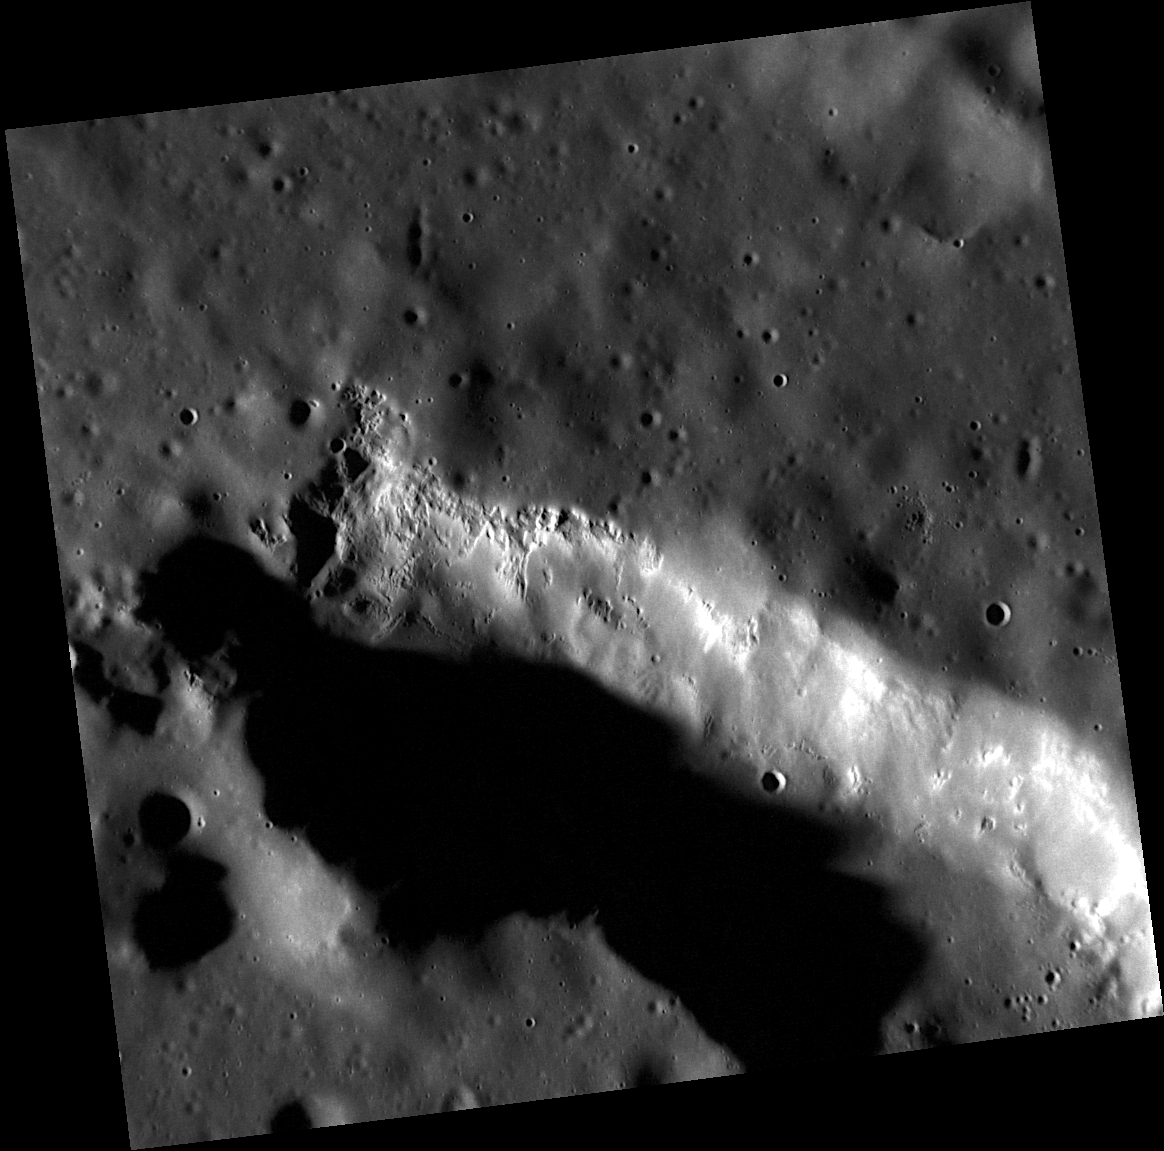

The Pit of Scarlatti

Scarlatti is a peak-ring basin with a diameter of 132 kilometers. Just north of the inner peak ring on the basin’s floor is a large oblong pit, shown here in the highest resolution ever obtained. The large pit may have formed as a volcanic collapse feature, and this high-resolution view shows many hollows located on the pit’s wall. Members of the MESSENGER team are using images like this one to unravel the geologic relationship between Scarlatti’s pit and these newly seen hollows.

This image was acquired as a high-resolution targeted observation. Targeted observations are images of a small area on Mercury’s surface at resolutions much higher than the 250-meter/pixel (820 feet/pixel) morphology base map or the 1-kilometer/pixel (0.6 miles/pixel) color base map. It is not possible to cover all of Mercury’s surface at this high resolution during MESSENGER’s one-year mission, but several areas of high scientific interest are generally imaged in this mode each week.

The MESSENGER spacecraft is the first ever to orbit the planet Mercury, and the spacecraft’s seven scientific instruments and radio science investigation are unraveling the history and evolution of the Solar System’s innermost planet. Visit the Why Mercury? section of this website to learn more about the key science questions that the MESSENGER mission is addressing. During the one-year primary mission, MDIS is scheduled to acquire more than 75,000 images in support of MESSENGER’s science goals.

Date acquired: December 08, 2011
Image Mission Elapsed Time (MET): 231863738
Image ID: 1111610
Instrument: Narrow Angle Camera (NAC) of the Mercury Dual Imaging System (MDIS)
Center Latitude: 41.53°
Center Longitude: 259.1° E
Resolution: 29 meters/pixel
Scale: This image is approximately 30 kilometers (19 miles) across
Incidence Angle: 81.2°
Emission Angle: 10.7°
Phase Angle: 92.0°

These images are from MESSENGER, a NASA Discovery mission to conduct the first orbital study of the innermost planet, Mercury. For information regarding the use of images, see the MESSENGER image use policy.

Credit: NASA/Johns Hopkins University Applied Physics Laboratory/Carnegie Institution of Washington